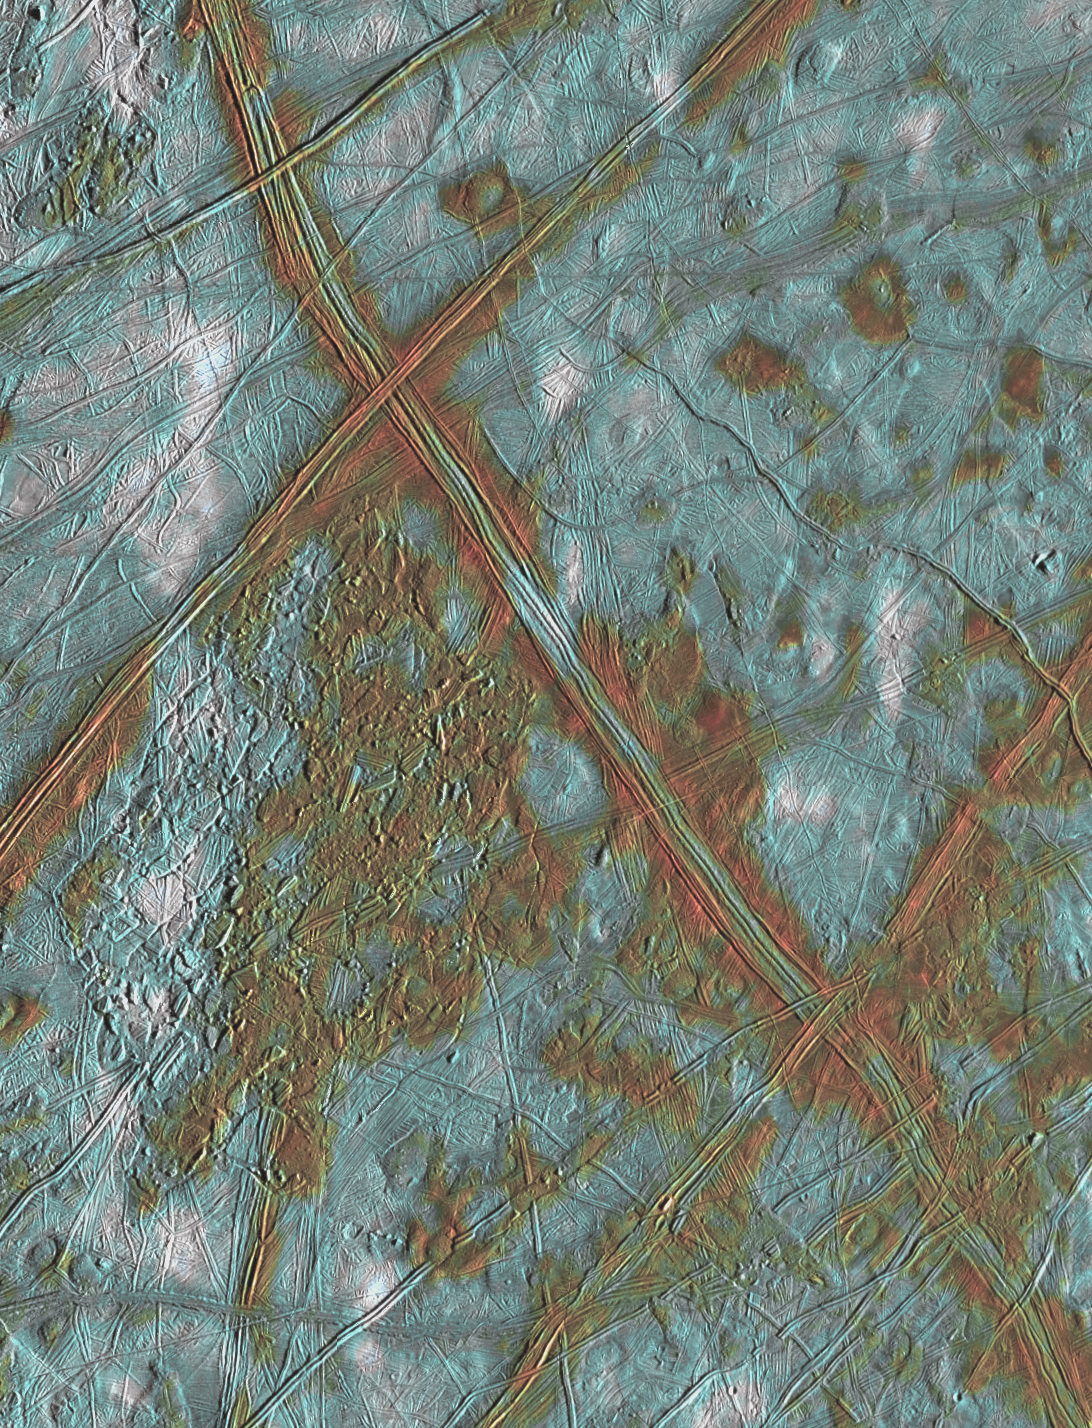

Europa “Ice Rafts” in Local and Color Context

This image of Jupiter’s icy satellite Europa shows surface features such as domes and ridges, as well as a region of disrupted terrain including crustal plates which are thought to have broken apart and “rafted” into new positions. The image covers an area of Europa’s surface about 250 by 200 kilometer (km) and is centered at 10 degrees latitude, 271 degrees longitude. The color information allows the surface to be divided into three distinct spectral units. The bright white areas are ejecta rays from the relatively young crater Pwyll, which is located about 1000 km to the south (bottom) of this image. These patchy deposits appear to be superposed on other areas of the surface, and thus are thought to be the youngest features present. Also visible are reddish areas which correspond to locations where non-ice components are present. This coloring can be seen along the ridges, in the region of disrupted terrain in the center of the image, and near the dome-like features where the surface may have been thermally altered. Thus, areas associated with internal geologic activity appear reddish. The third distinct color unit is bright blue, and corresponds to the relatively old icy plains.

This product combines data taken by the Solid State Imaging (SSI) system on NASA’s Galileo spacecraft during three separate flybys of Europa. Low resolution color data (violet, green, and 1 micron) acquired in September 1996 were combined with medium resolution images from December 1996, to produce synthetic color images. These were then combined with a high resolution mosaic of images acquired in February 1997.

The Jet Propulsion Laboratory, Pasadena, CA manages the Galileo mission for NASA’s Office of Space Science, Washington, DC. JPL is an operating division of California Institute of Technology (Caltech).

Credit: NASA/JPL/University of Arizona